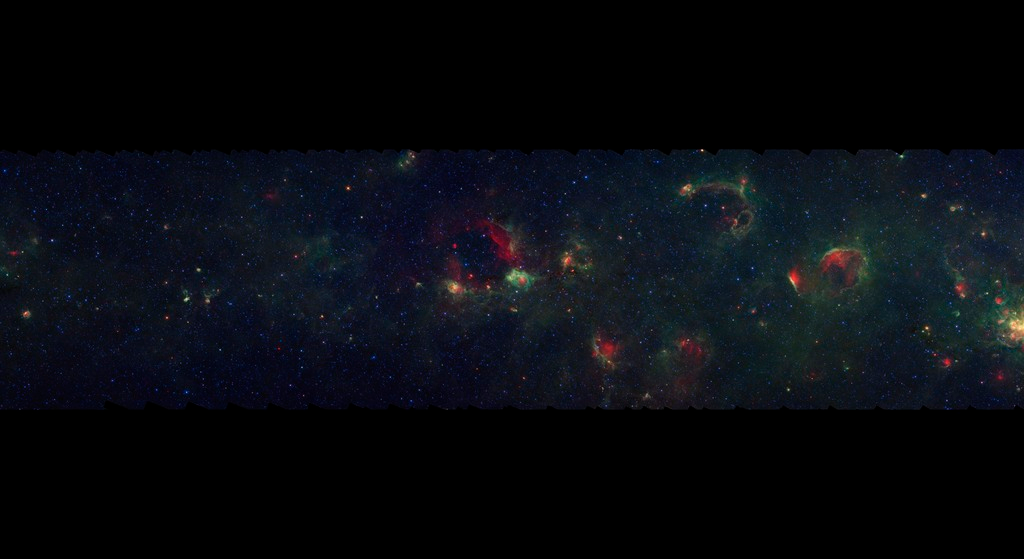

GLIMPSE-MIPSGAL Milky Way 2

This is one segment of an infrared portrait of dust and stars radiating in the inner Milky Way. More than 800,000 frames from NASA's Spitzer Space Telescope were stitched together to create the full image, capturing more than 50 percent of our entire galaxy.

As inhabitants of a flat galactic disk, Earth and its solar system have an edge-on view of their host galaxy, like looking at a glass dish from its edge. From our perspective, most of the galaxy is condensed into a blurry narrow band of light that stretches completely around the sky, also known as the galactic plane.

This segment extends through the constellations Vulpecula, Sagitta, and Aquila and shows a relatively sparse region of the Milky Way disk. Most of the nebula features seen here are completely obscured behind dust in visible light.

The swaths of green represent organic molecules, called polycyclic aromatic hydrocarbons, which are illuminated by light from nearby star formation, while the thermal emission, or heat, from warm dust is rendered in red. Star-forming regions appear as swirls of red and yellow, where the warm dust overlaps with the glowing organic molecules. The blue specks sprinkled throughout the photograph are Milky Way stars.

This survey segment spans galactic longitudes of 49.5 to 57.8 degrees and is centered at a galactic latitude of 0 degrees. It covers about two vertical degrees of the galactic plane.

This is a three-color composite that shows infrared observations from two Spitzer instruments. Blue represents 3.6-micron light and green shows light of 8 microns, both captured by Spitzer's infrared array camera. Red is 24-micron light detected by Spitzer's multiband imaging photometer. This combines observations from the Galactic Legacy Infrared Mid-Plane Survey Extraordinaire (GLIMPSE) and MIPSGAL projects.

Credit: NASA/JPL-Caltech/Univ. of Wisconsin